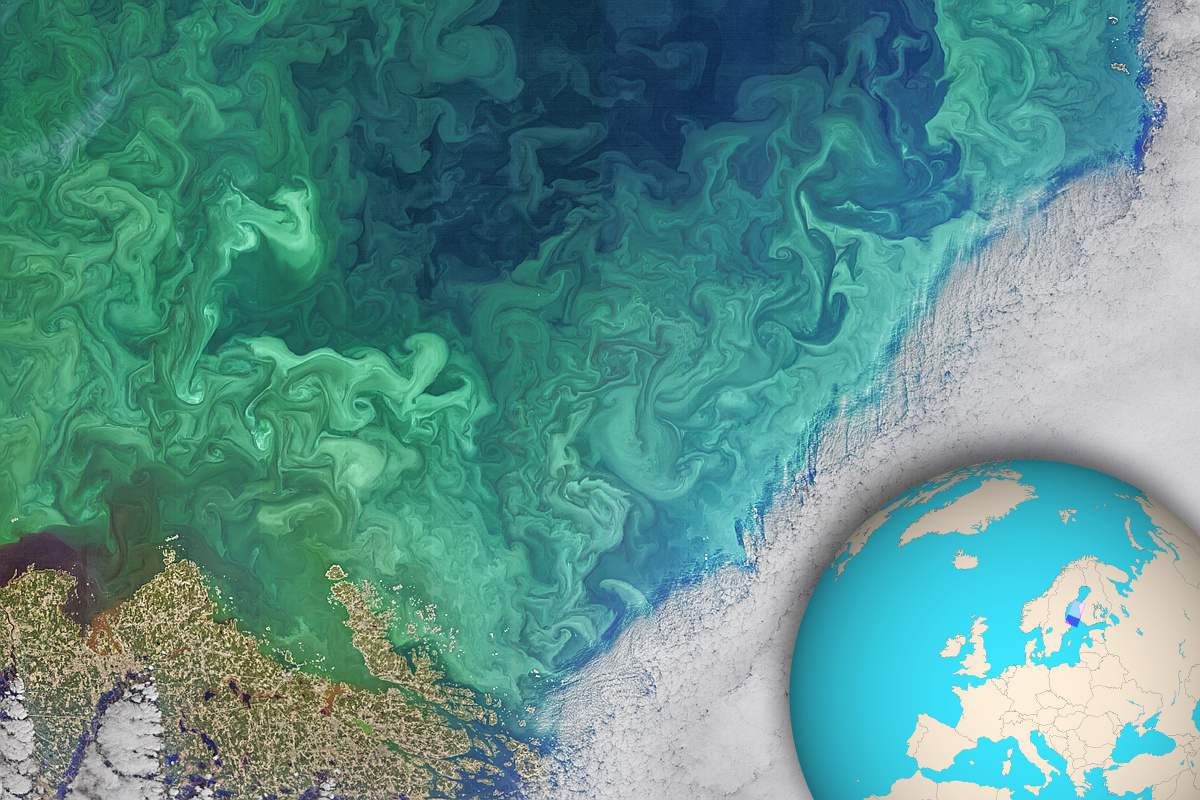

Phytoplankton Bloom in the South of Bothnia

NASA’s Landsat 8 satellite collected this view of phytoplankton blooming in the southern Gulf of Bothnia, in the Baltic Sea, between Sweden and Finland on April 14, 2019.

Jupiter’s atmosphere is one of the most turbulent places in the solar system. Orbiting Jupiter and its 79 moons is NASA’s Juno spacecraft, which sends images from the largest planet in our solar system back to researchers on Earth. These images from Juno have given oceanographers the raw materials to study the rich turbulence at Jupiter’s poles and the physical forces that drive large cyclones on the gas giant.

Lia Siegelman, a physical oceanographer and postdoctoral scholar at Scripps Institution of Oceanography at the University of California, San Diego, observed similarities between the richness of turbulence around Jovian cyclones and the filaments around smaller eddies with turbulence seen in Earth’s oceans. These similarities between the phenomena on Earth and Jupiter are especially evident on high-resolution images of plankton blooms, as seen above.

Credit: NASA OBPG OB.DAAC/GSFC/Landsat 8